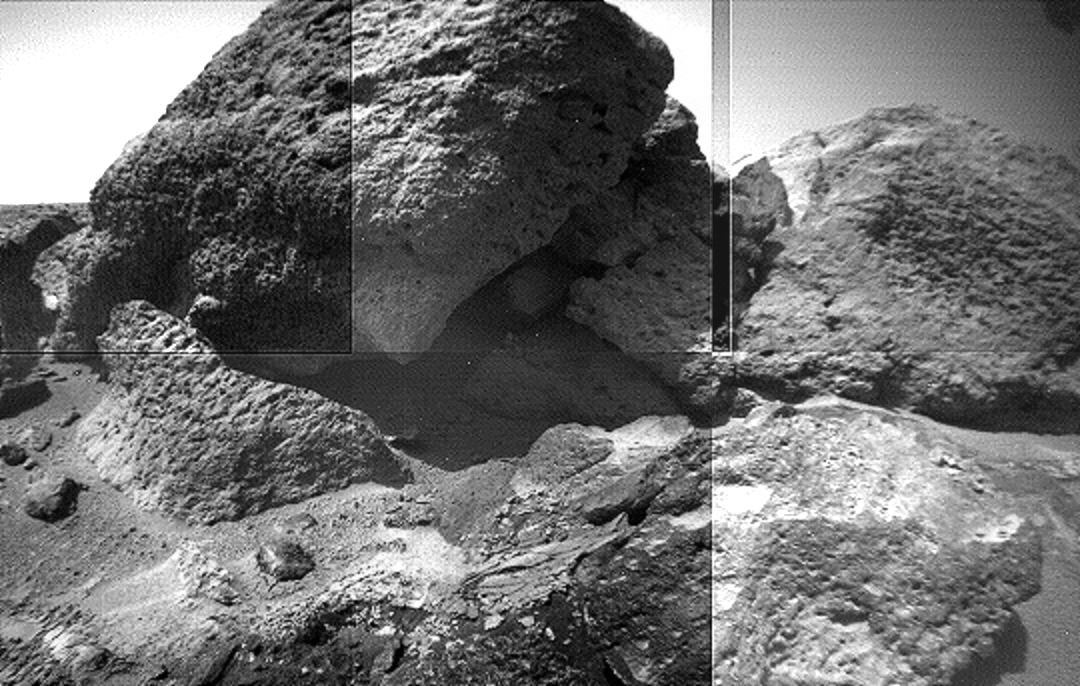

“Rock Garden” Mosaic

This image mosaic of part of the “Rock Garden” was taken by the Sojourner rover’s left front camera on Sol 71 (September 14). The rock “Shark” is at left center and “Half Dome” is at right. Fine-scale textures on the rocks are clearly seen. Broken crust-like material is visible at bottom center.

Mars Pathfinder is the second in NASA’s Discovery program of low-cost spacecraft with highly focused science goals. The Jet Propulsion Laboratory, Pasadena, CA, developed and manages the Mars Pathfinder mission for NASA’s Office of Space Science, Washington, D.C. JPL is a division of the California Institute of Technology (Caltech).

Photojournal note: Sojourner spent 83 days of a planned seven-day mission exploring the Martian terrain, acquiring images, and taking chemical, atmospheric and other measurements. The final data transmission received from Pathfinder was at 10:23 UTC on September 27, 1997. Although mission managers tried to restore full communications during the following five months, the successful mission was terminated on March 10, 1998.

Credit: NASA/JPL